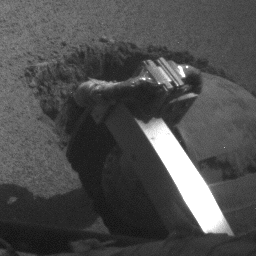

Slow Progress in Dune (Left Rear Wheel)

The left rear wheel of NASA’s Mars Exploration Rover Opportunity makes slow but steady progress through soft dune material in this movie clip of frames taken by the rover’s rear hazard identification camera over a period of several days. The sequence starts on Opportunity’s 460th martian day, or sol (May 10, 2005) and ends 11 days later. In eight drives during that period, Opportunity advanced a total of 26 centimeters (10 inches) while spinning its wheels enough to have driven 46 meters (151 feet) if there were no slippage. The motion appears to speed up near the end of the clip, but that is an artifact of individual frames being taken less frequently.

Credit: NASA/JPL